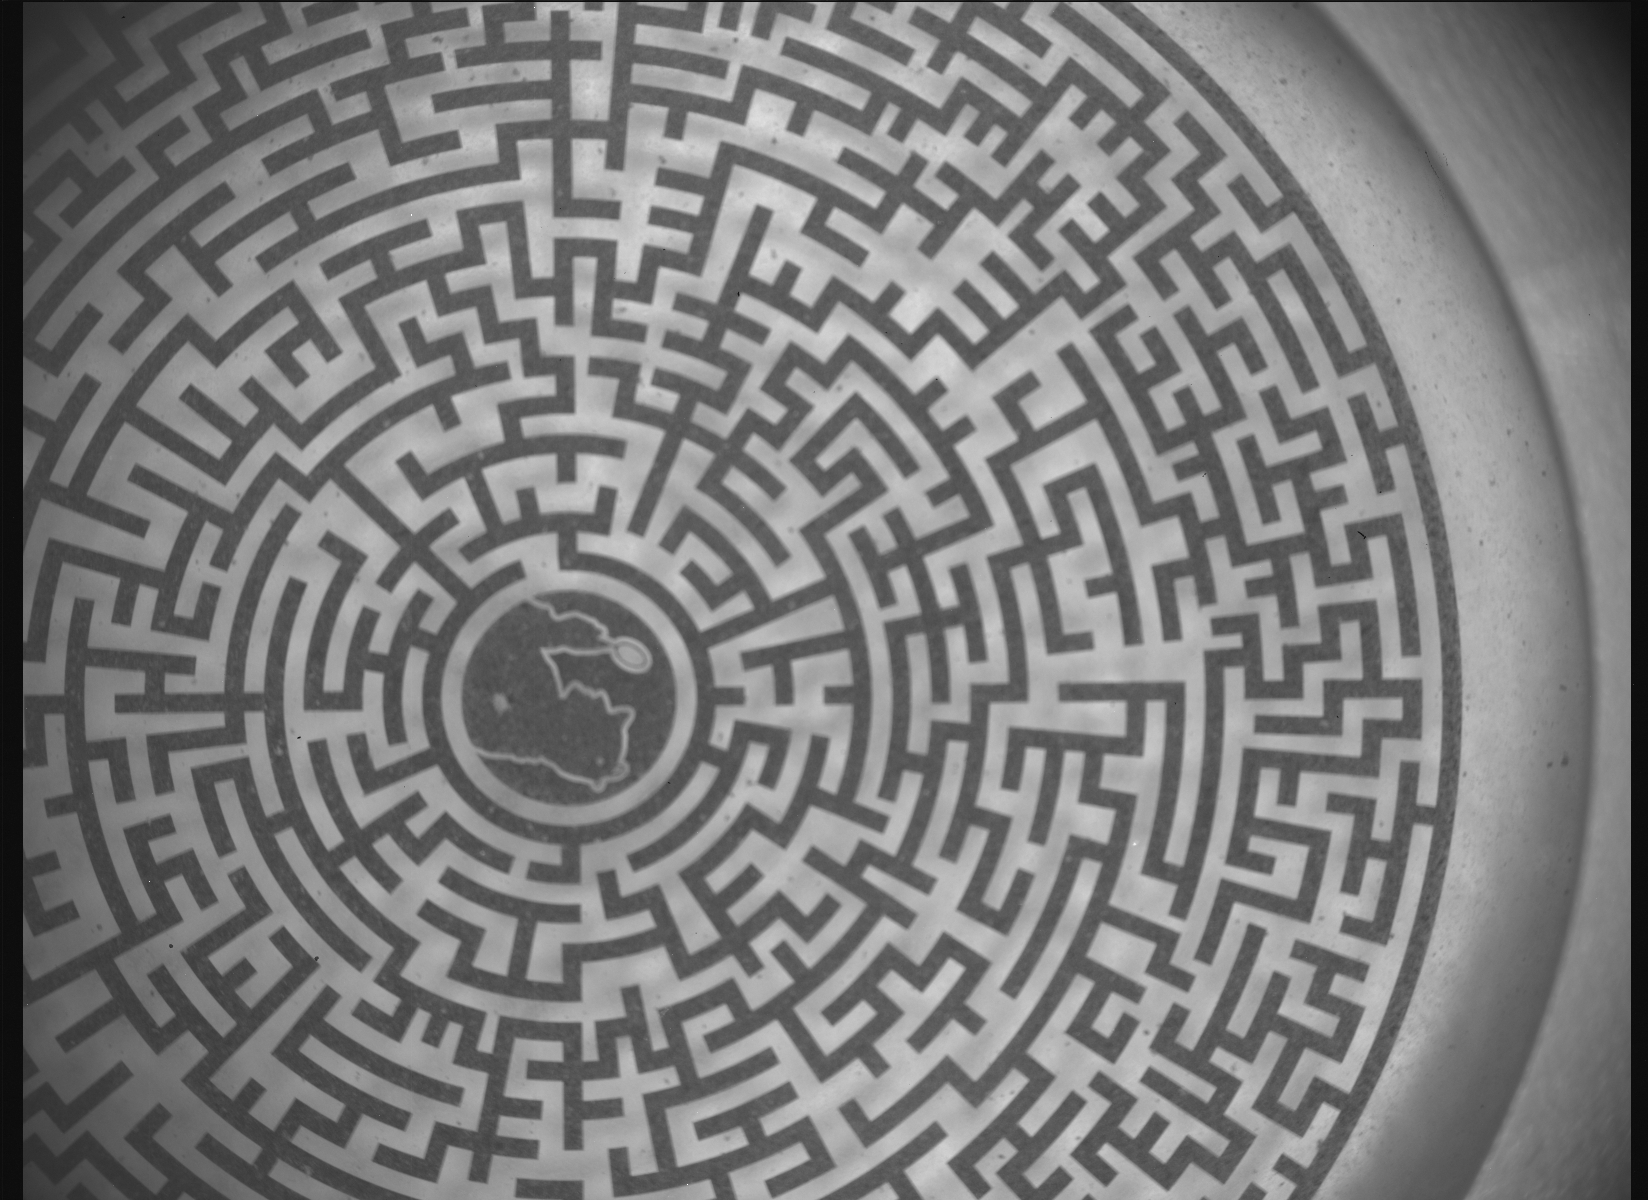

SHERLOC’s Labyrinth Calibration Target

This labyrinth – with a silhouette of the fictional detective Sherlock Holmes at its center – is used as a calibration target for the cameras and laser that are part of SHERLOC (Scanning Habitable Environments with Raman & Luminescence for Organics and Chemicals), one of the instruments aboard NASA’s Perseverance Mars rover. The image was captured by the Autofocus and Context Imager on SHERLOC on May 11, 2024, the 1,147th day, or sol, of the mission, as the rover team sought to confirm it had successfully addressed an issue with a stuck lens cover.

A key objective for Perseverance’s mission on Mars is astrobiology, including the search for signs of ancient microbial life. The rover is also characterizing the planet’s geology and past climate, which paves the way for human exploration of the Red Planet. JPL, which is managed for NASA by Caltech in Pasadena, California, built and manages operations of the Perseverance rover.

Credit: NASA/JPL-Caltech